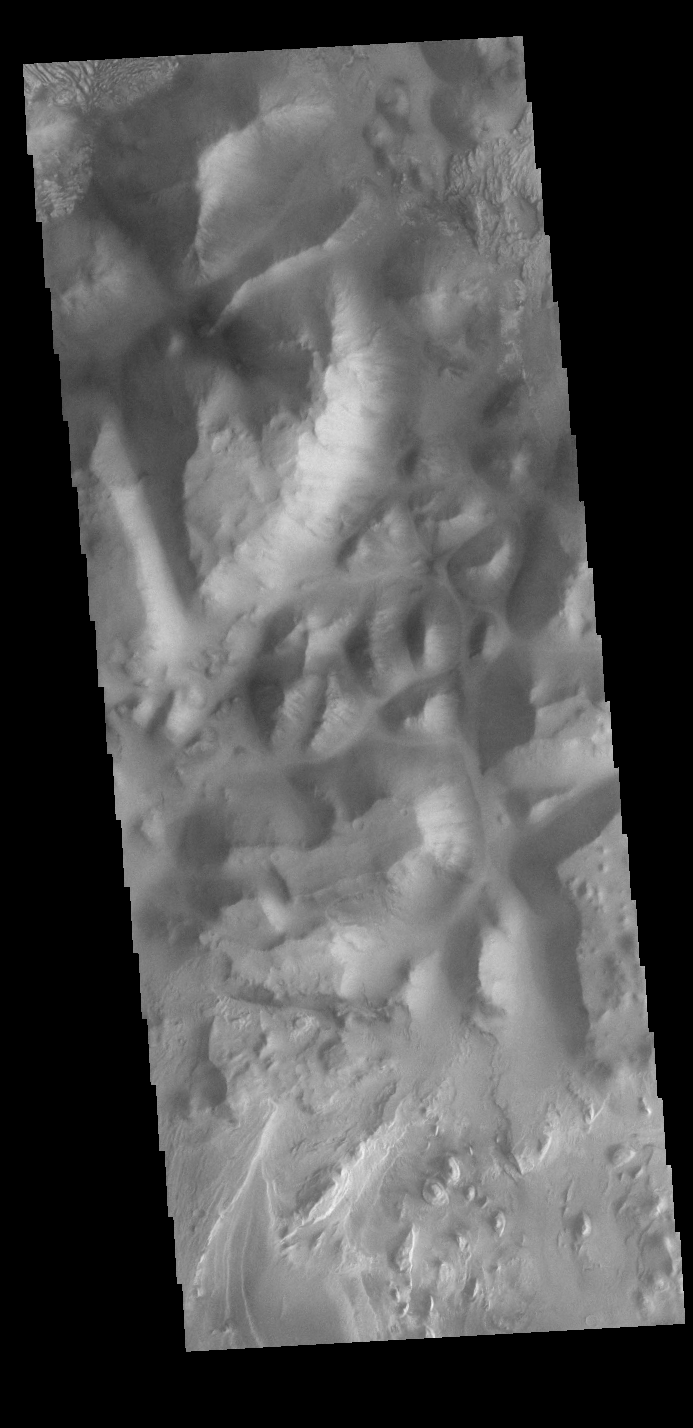

Iani Chaos

Today’s VIS image shows part of Iani Chaos. Chaos terrain is typified by mesas and valleys. The initial breakup of the land is due to tectonic forces. With time and erosion the valleys widen and the mesas grow smaller. Layers of material are visible at the bottom of the image, the source of the material is likely the erosion of the nearby mesas.

Credit: NASA/JPL-Caltech/ASU